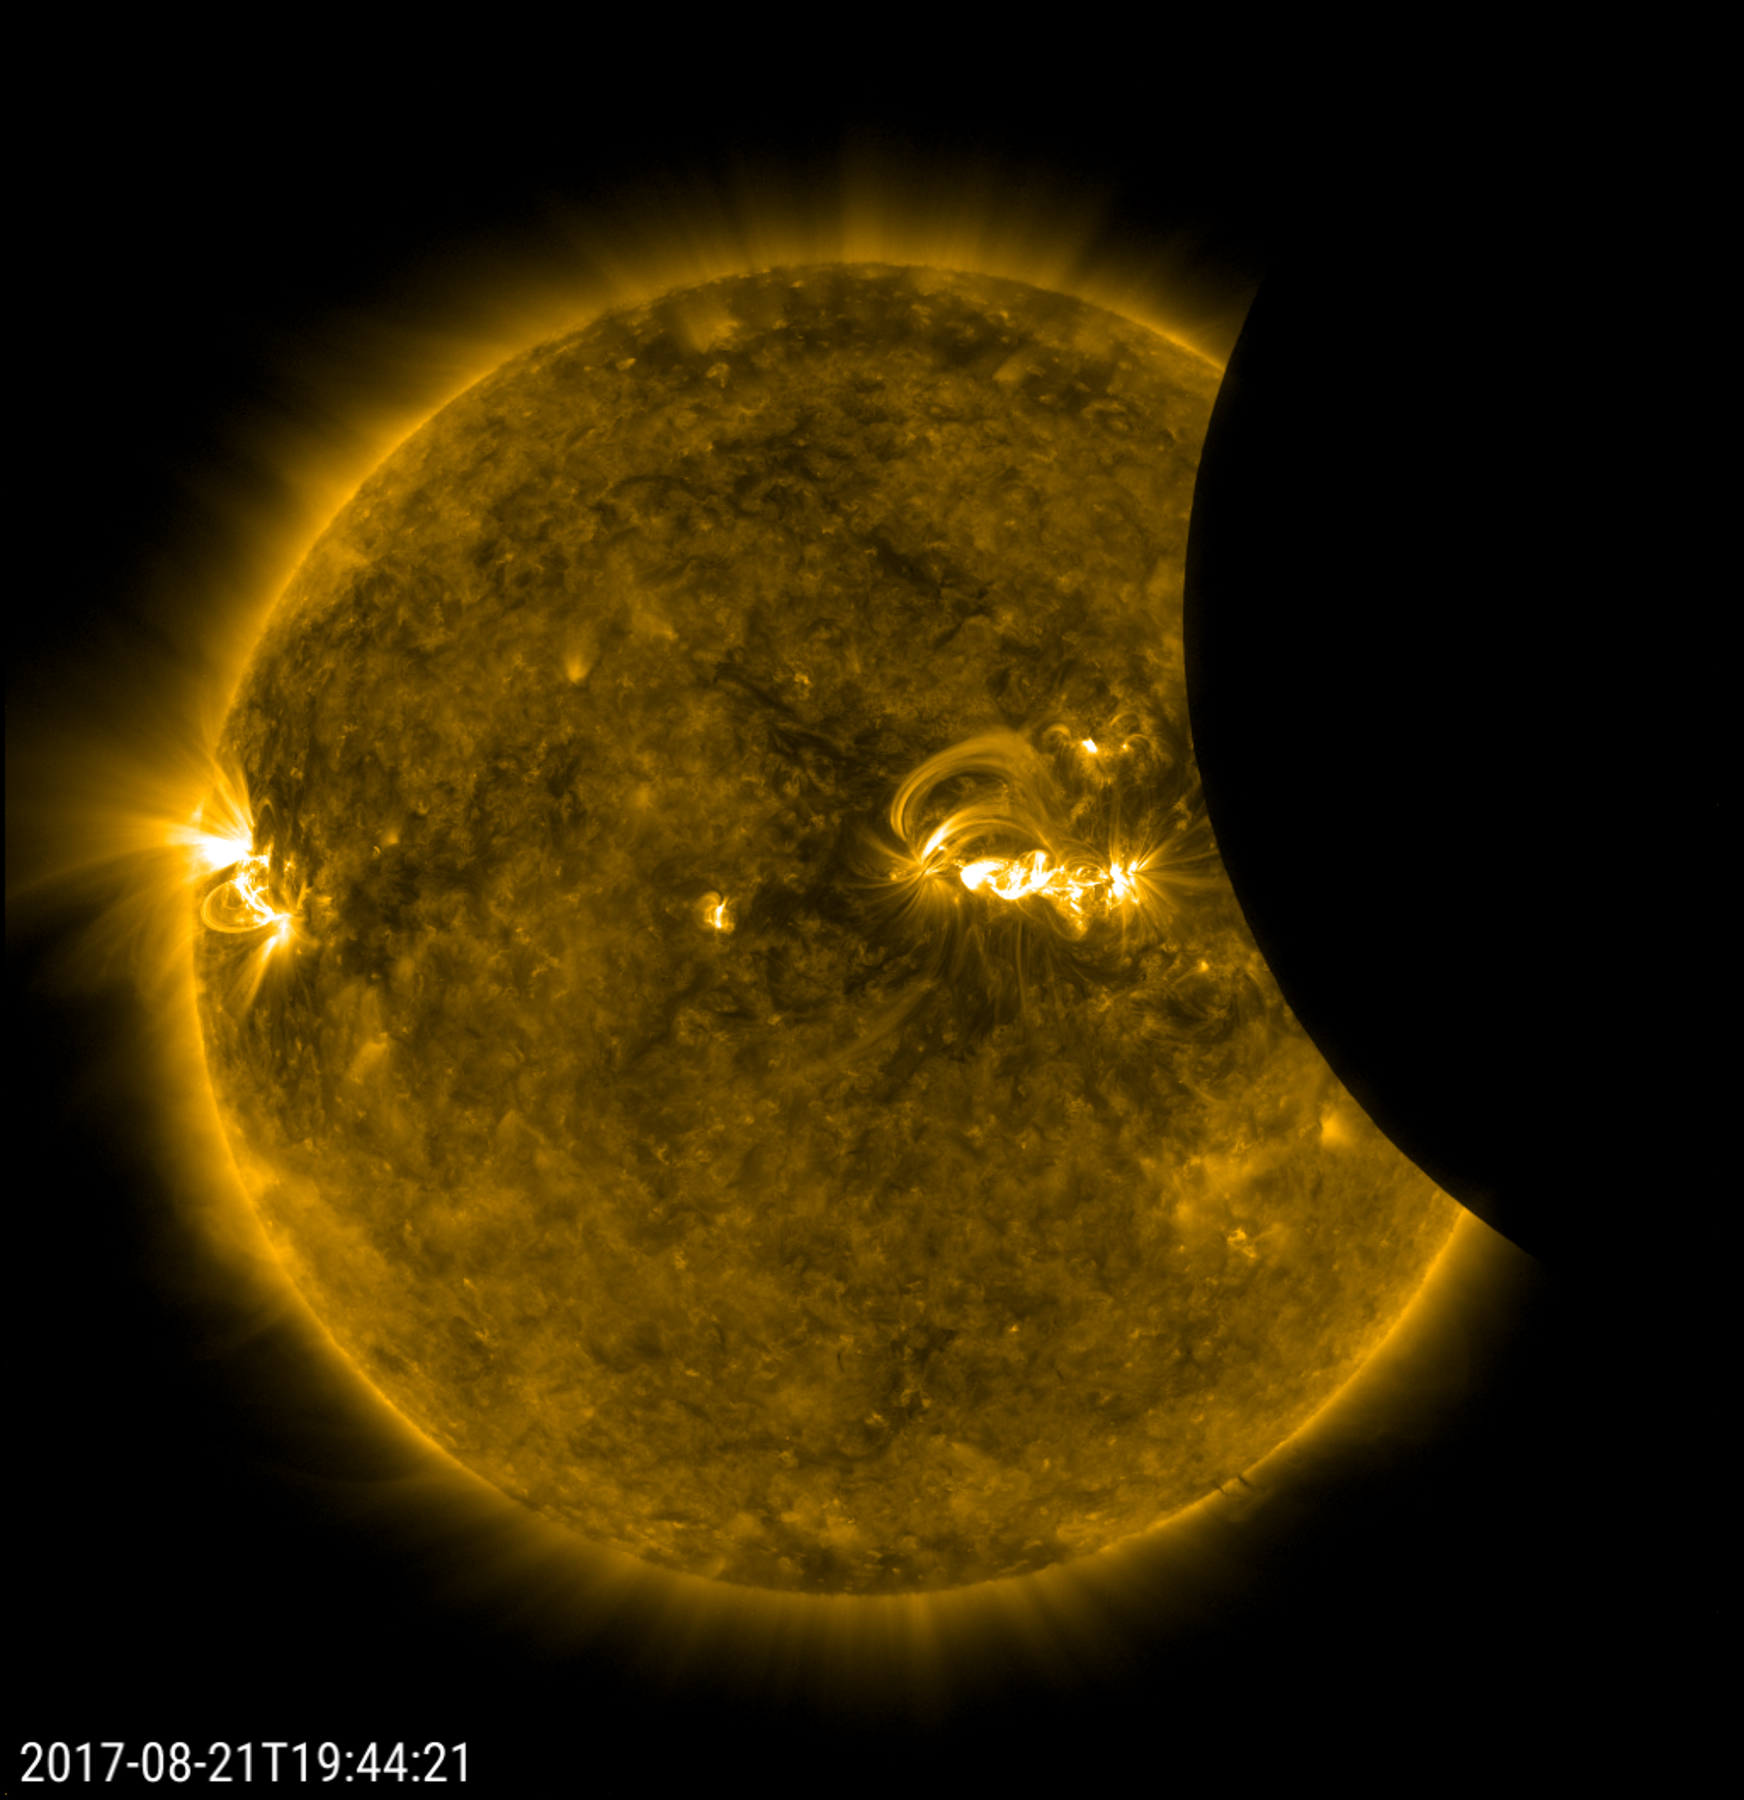

SDO Saw Only a Partial Eclipse

Millions of excited people in the U.S. traveled many miles see a total eclipse, and what a show it was. The SDO spacecraft was not so fortunate: its orbit only allowed it to observe a partial eclipse that at its peak covered only about 14 per cent of the sun (Aug. 21, 2017). Most of the people in the U.S. (weather permitting) observed at least 60 per cent coverage of the sun by the Moon. The good news for SDO is that it gets to see partial and solar eclipses several times a year. So, it all kind of balances out, in a way.

Movies
PIA21929_SDO_eclipse2017_big.mp4
PIA21929_SDO_eclipse2017_sm.mp4

SDO is managed by NASA’s Goddard Space Flight Center, Greenbelt, Maryland, for NASA’s Science Mission Directorate, Washington. Its Atmosphere Imaging Assembly was built by the Lockheed Martin Solar Astrophysics Laboratory (LMSAL), Palo Alto, California.

Credit: NASA/GSFC/Solar Dynamics Observatory